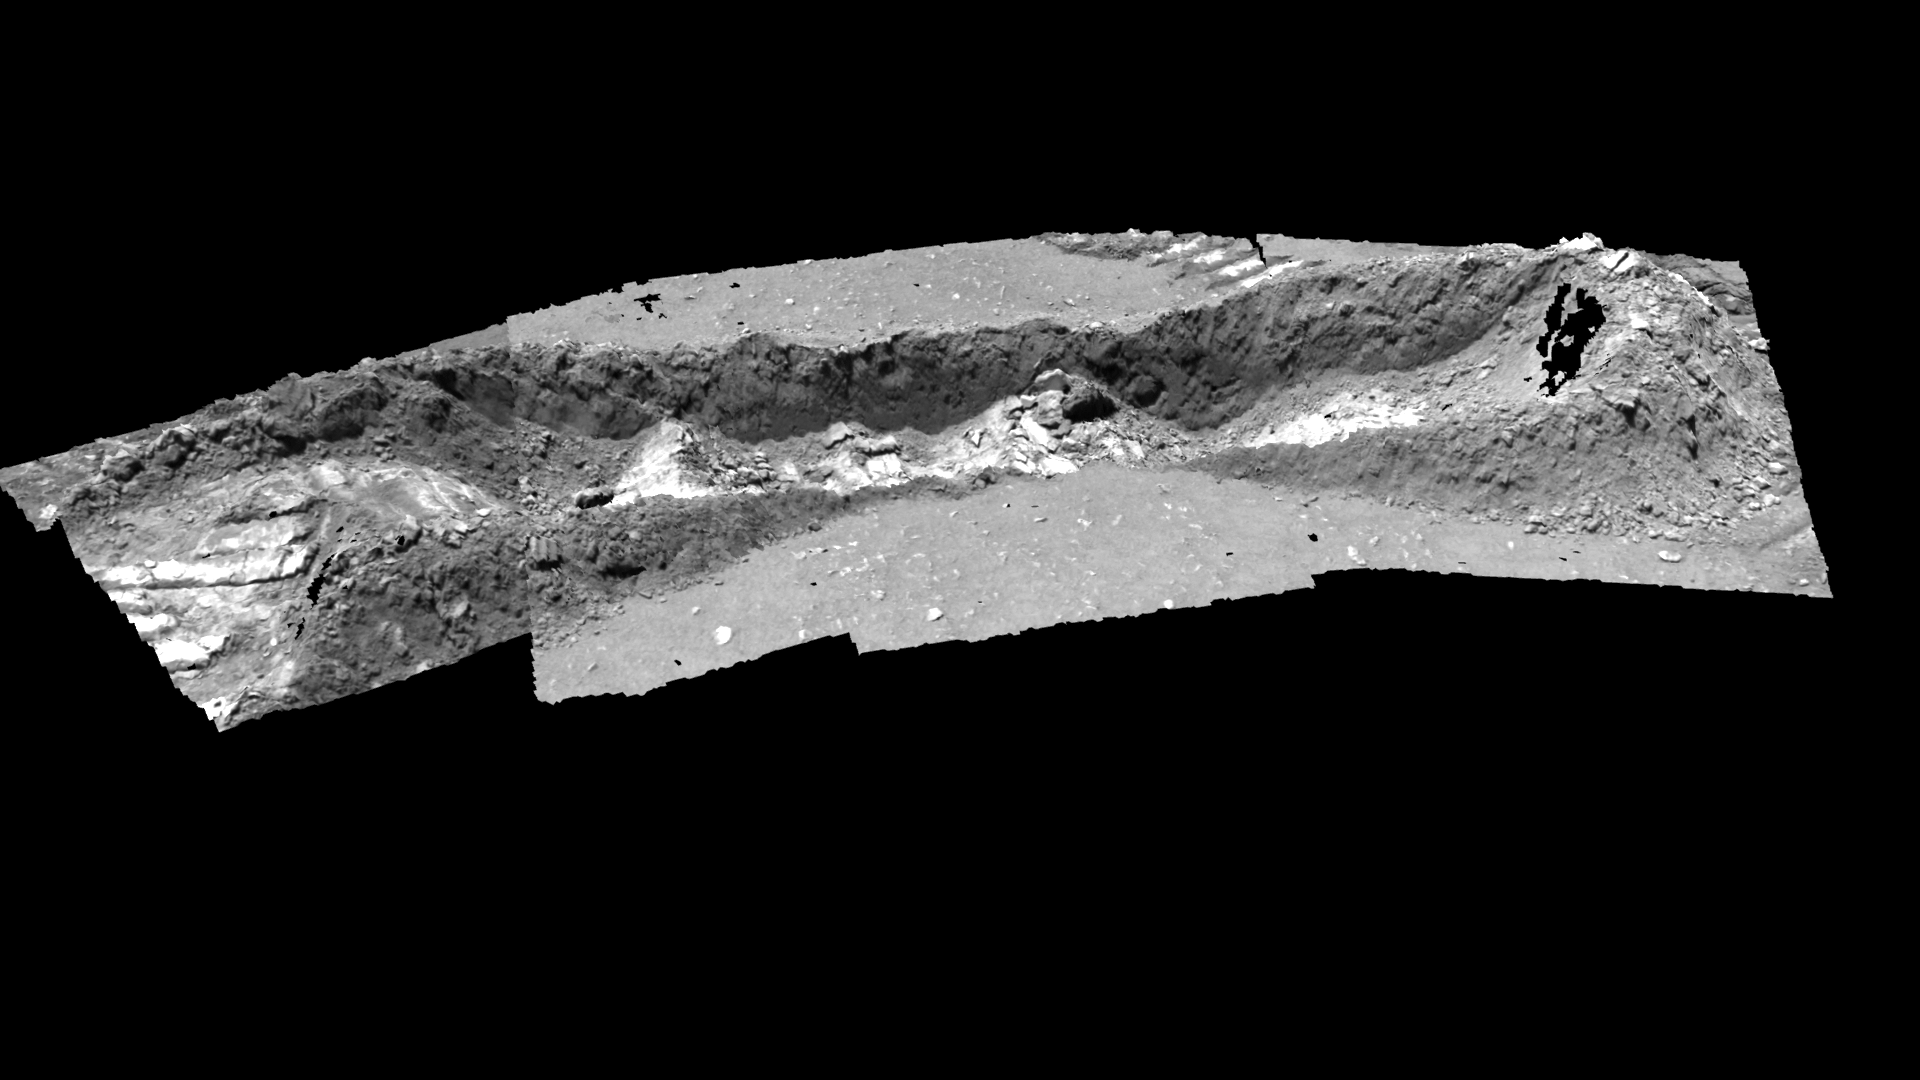

Trenching Martian Ground

This image shows a three-dimensional model of the trench dug by the Mars Exploration Rover Spirit at a shallow depression dubbed “Laguna Hollow” on the 47th martian day, or sol, of its mission. The rover dragged one of its wheels back and forth across the surface to create this 7-centimeter-deep (3-inch) hole. Afterwards, it investigated the freshly exposed soil with the scientific instruments located on its robotic arm. This model was created using images from the rover’s panoramic camera.

Credit: NASA/JPL